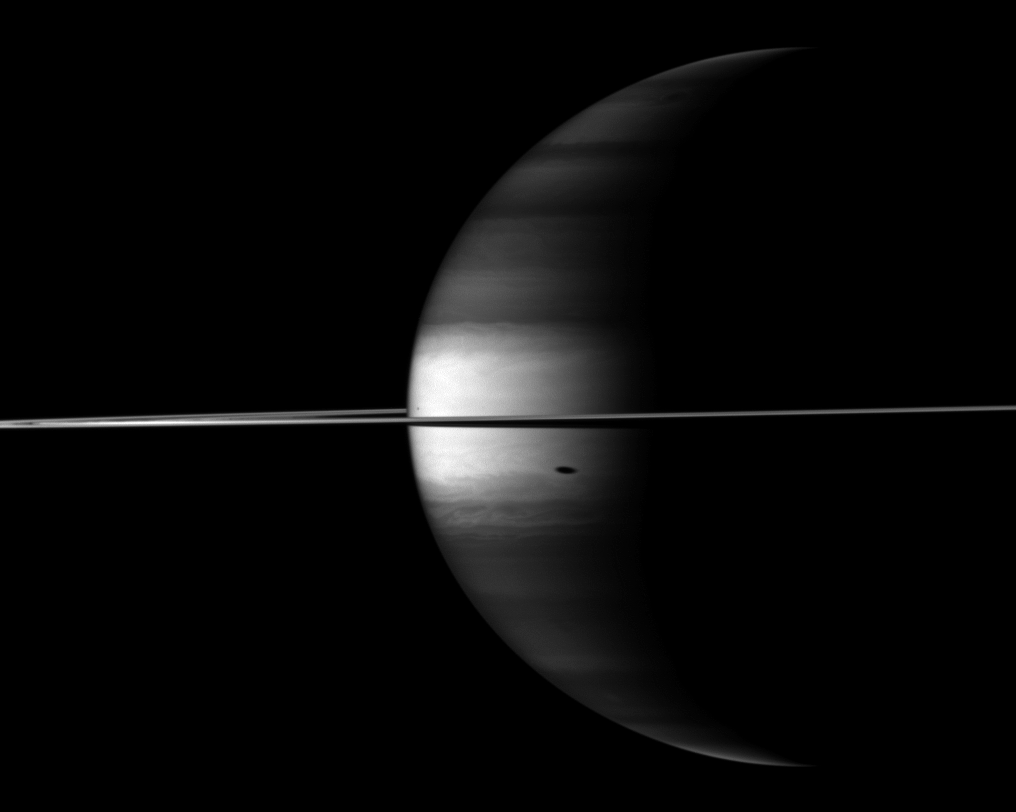

Scene Seen in the Near-Infrared

The Cassini spacecraft’s camera looks in near-infrared light at a dramatic view of Saturn, its ringplane and the shadows of a couple of its moons.

The large shadow south of the equator is that of the moon Tethys (1,062 kilometers, or 660 miles across). The small shadow near the limb of the planet, north of the equator, is the shadow of the moon Mimas (396 kilometers, or 246 miles across).

Saturn’s northern and southern latitudes appear dark in this image because of the camera filter used. This view uses a spectral filter sensitive to absorption of certain wavelengths of light by methane in Saturn’s atmosphere. The cloud tops in the northern and southern latitudes are at a slightly greater depth than in the equatorial region, and are underneath a layer of methane. This means that light travels along a longer path compared to the equatorial region as it enters the atmosphere, reflects off the cloud tops, and returns through the upper atmosphere to enter the camera. The light at near-infrared wavelengths thus passes through more light-absorbing methane at the northern and southern latitudes than at the equator, and so these latitudes are darker.

This view looks toward the northern, sunlit side of the rings from just above the ringplane.

The image was taken with the Cassini spacecraft wide-angle camera on Oct. 23, 2009 using a spectral filter sensitive to wavelengths of near-infrared light centered at 890 nanometers. The view was acquired at a distance of approximately 2.6 million kilometers (1.6 million miles) from Saturn and at a Sun-Saturn-spacecraft, or phase, angle of 110 degrees. Image scale is 149 kilometers (93 miles) per pixel.

The Cassini-Huygens mission is a cooperative project of NASA, the European Space Agency and the Italian Space Agency. The Jet Propulsion Laboratory, a division of the California Institute of Technology in Pasadena, manages the mission for NASA’s Science Mission Directorate, Washington, D.C. The Cassini orbiter and its two onboard cameras were designed, developed and assembled at JPL. The imaging operations center is based at the Space Science Institute in Boulder, Colo.

Credit: NASA/JPL/Space Science Institute